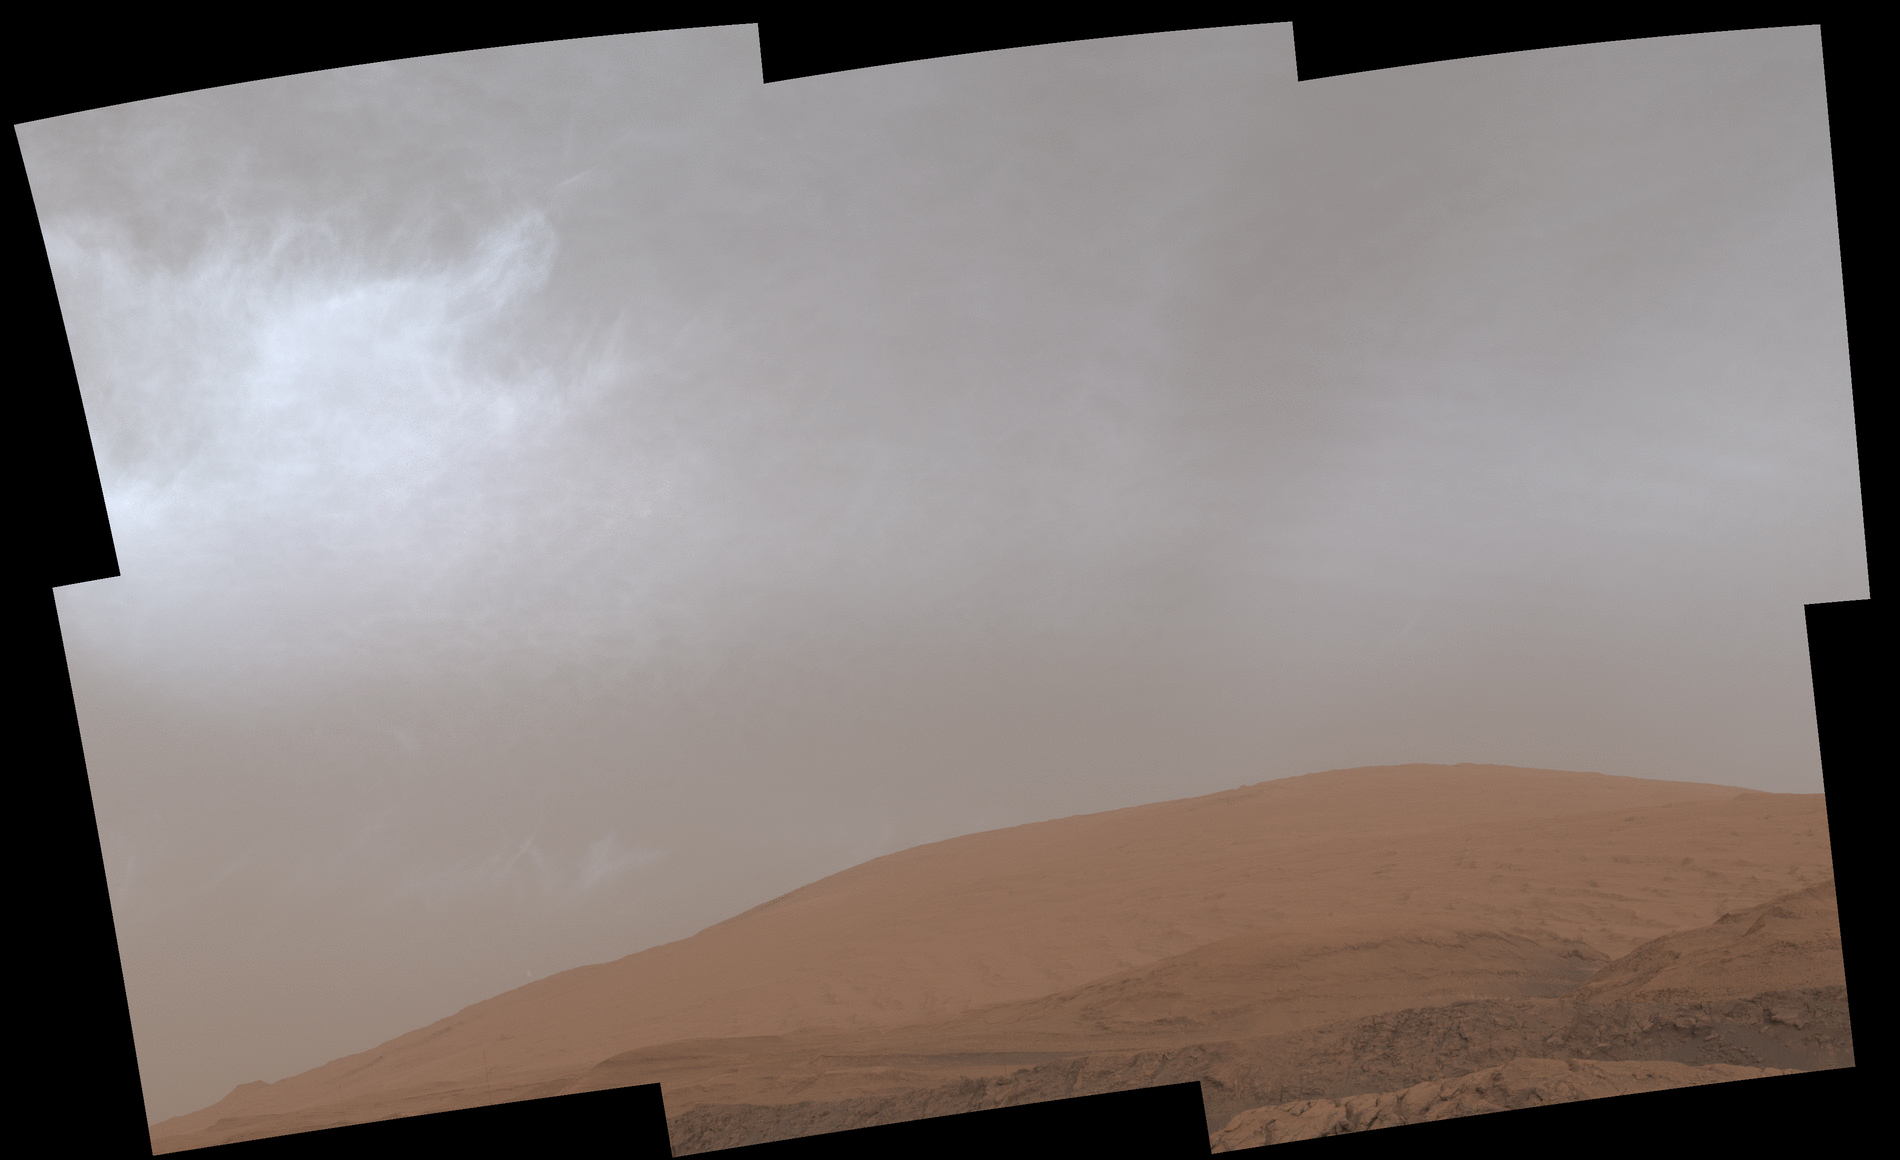

Curiosity GIF Shows Drifting Clouds Over Mars’ Mount Sharp

This GIF shows clouds drifting over Mount Sharp on Mars, as viewed by NASA’s Curiosity rover on March 19, 2021, the 3,063rd Martian day, or sol, of the mission. Each frame of the scene was stitched together from six individual images.

The rover captured the images using its Mast Camera, or Mastcam. Malin Space Science Systems in San Diego built and operates Mastcam. A division of Caltech, NASA’s Jet Propulsion Laboratory in Southern California built the Curiosity rover and manages the Curiosity rover for the agency’s Science Mission Directorate in Washington.

Credit: NASA/JPL-Caltech/MSSS